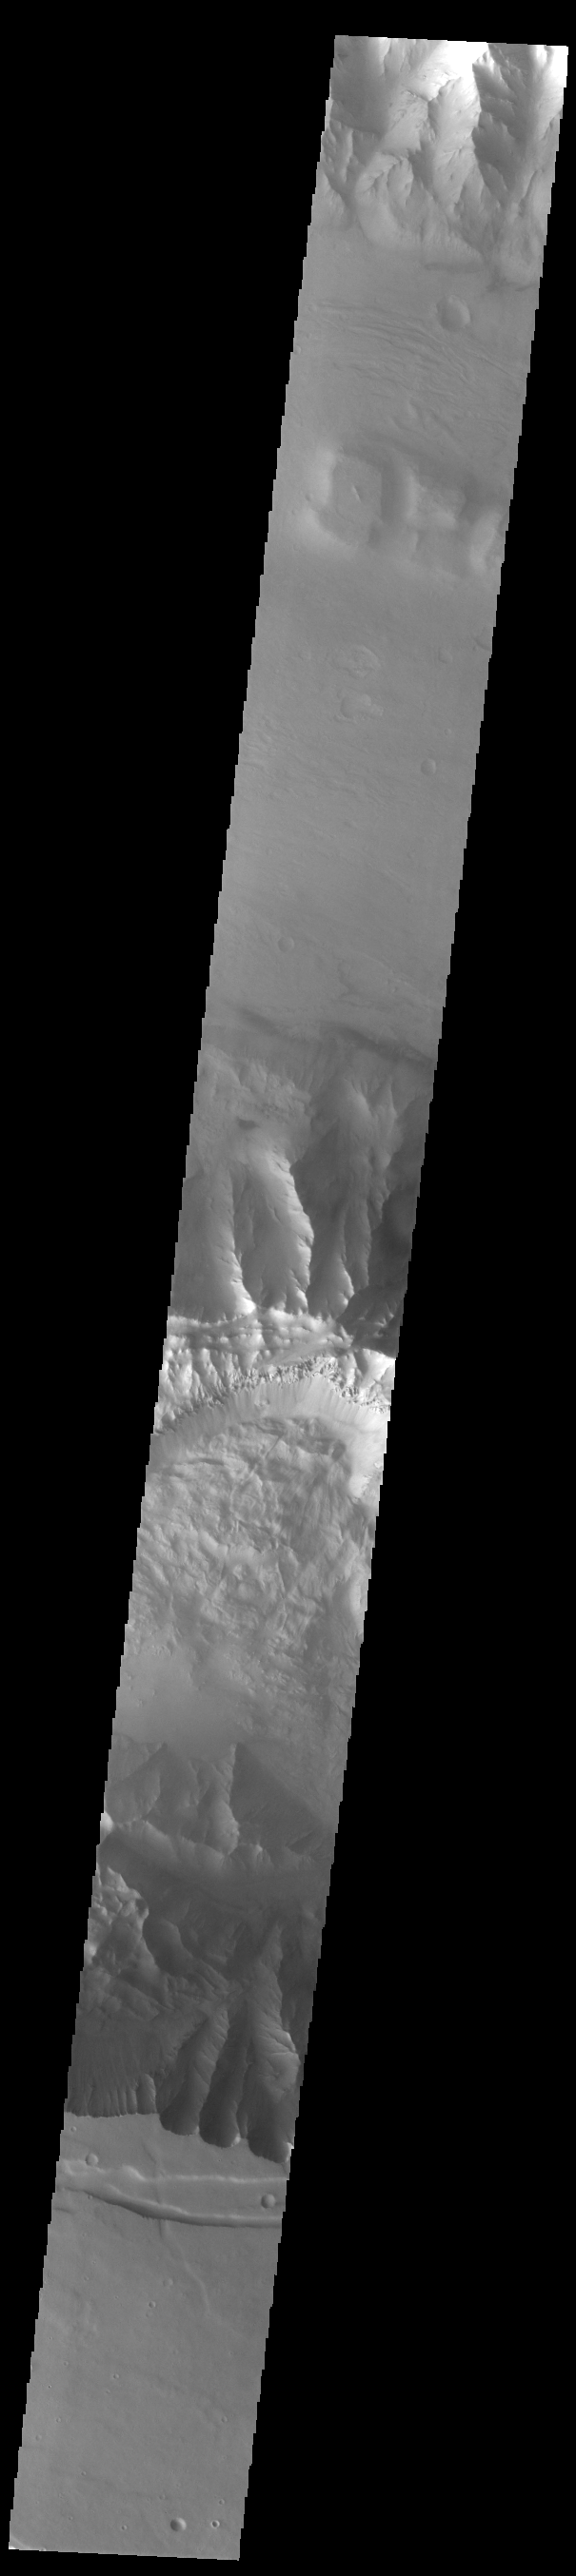

Coprates Chasma

Today’s VIS image shows a cross section of Coprates Chasma. In this region the chasma has two sections – a deep, flat floored canyon at the top of the image, and a shallower section in the lower part of the image. The sections are divided by a large ridge. The floor of the bottom canyon is covered by large landslide deposits. Coprates Chasma is one of the numerous canyons that make up Valles Marineris. The chasma stretches for 960 km (600 miles) from Melas Chasma to the west and Capri Chasma to the east.

Credit: NASA/JPL-Caltech/ASU